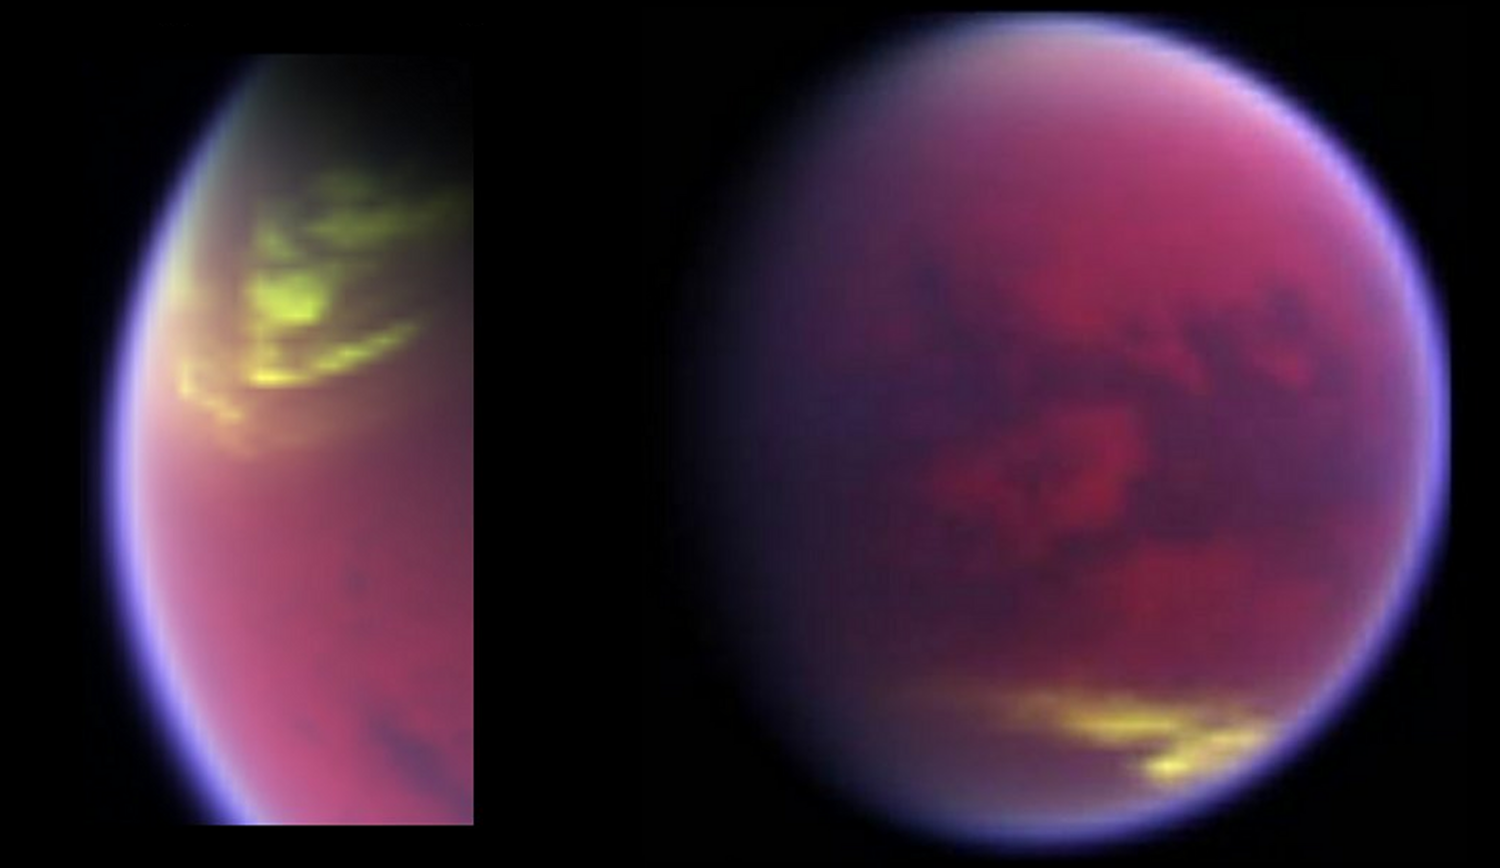

Clouds Clearing around Titan’s North Pole

This pair of false-color images, made from data obtained by NASA’s Cassini spacecraft, shows clouds covering parts of Saturn’s moon Titan in yellow. Based on the way near-infrared channels of light were color-coded, cloud cover appears yellow, while Titan’s hazy atmosphere appears magenta. The images show cloud cover dissolving from Titan’s north polar region between May 12, 2008 (left), and Dec. 12, 2009 (right). The clouds in the second image appear around 40 degrees south latitude, still active late after Titan’s equinox.

Cassini’s first observations of clouds near this latitude occurred during summer in the southern hemisphere. Equinox, when the sun shone directly over the equator, occurred in August 2009. It brought a changing of the seasons, as Titan moved out of southern summer into northern spring.

For the past six years, Cassini has observed clouds clustered in three distinct latitude regions of Titan: large clouds at the north pole, patchy cloud at the south pole and a narrow belt around 40 degrees south. Now scientists are seeing evidence of seasonal circulation turnover at Titan. Clouds at the south pole disappeared just before equinox and the clouds in the north are thinning out. This activity agrees with models that predict cloud activity reversing from one hemisphere to another.

During winter in the northern hemisphere, northern polar clouds of ethane formed in Titan’s troposphere, the lowest part of the atmosphere, from a constant influx of ethane and aerosols from a higher part of the atmosphere known as the stratosphere. In the southern hemisphere, atmospheric gases enriched with methane welled up from the surface to produce mid- and high-latitude clouds.

The data for the images was detected by Cassini’s visual and infrared mapping spectrometer in near-infrared wavelengths. Scientists focused on three wavelengths of infrared radiation that were particularly good for observing cloud signatures and assigned them red, green and blue channels. Emissions in the 2 micron wavelength of light, colored red, detect the Titan surface. Emissions in the 2.11 micron wavelength, colored green, detect the lowest part of the Titan atmosphere, or troposphere. Emissions at the 2.21 micron wavelength, colored blue, detect the hazy stratosphere, a higher part of the atmosphere. The clouds appear yellowish because they lit up the channels designated red and green, but not the blue channel.

The Cassini-Huygens mission is a cooperative project of NASA, the European Space Agency and the Italian Space Agency. The Jet Propulsion Laboratory, a division of the California Institute of Technology in Pasadena, manages the mission for NASA’s Science Mission Directorate, Washington, D.C. The Cassini orbiter was designed, developed and assembled at JPL. The visual and infrared mapping spectrometer team is based at the University of Arizona, Tucson.

Credit: NASA/JPL/University of Arizona/University of Nantes/University of Paris Diderot